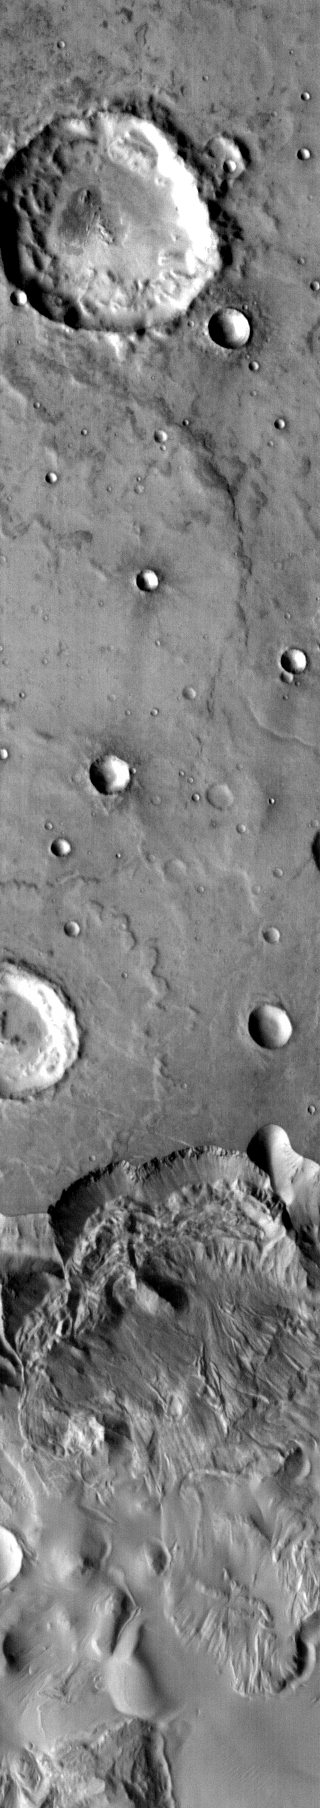

Large Landslide

The large landslide at the bottom of this INFRARED image is located in Ophir Chasma. Although the resolution is less than a VISIBLE image, the large size of the feature is more completely covered by the wider frame size of the THEMIS infrared camera.

Image information: IR instrument. Latitude -6.8N, Longitude 308.2E. 98 meter/pixel resolution.

Please see the THEMIS Data Citation Note for details on crediting THEMIS images.

Note: this THEMIS visual image has not been radiometrically nor geometrically calibrated for this preliminary release. An empirical correction has been performed to remove instrumental effects. A linear shift has been applied in the cross-track and down-track direction to approximate spacecraft and planetary motion. Fully calibrated and geometrically projected images will be released through the Planetary Data System in accordance with Project policies at a later time.

NASA’s Jet Propulsion Laboratory manages the 2001 Mars Odyssey mission for NASA’s Office of Space Science, Washington, D.C. The Thermal Emission Imaging System (THEMIS) was developed by Arizona State University, Tempe, in collaboration with Raytheon Santa Barbara Remote Sensing. The THEMIS investigation is led by Dr. Philip Christensen at Arizona State University. Lockheed Martin Astronautics, Denver, is the prime contractor for the Odyssey project, and developed and built the orbiter. Mission operations are conducted jointly from Lockheed Martin and from JPL, a division of the California Institute of Technology in Pasadena.

Credit: NASA/JPL/ASU